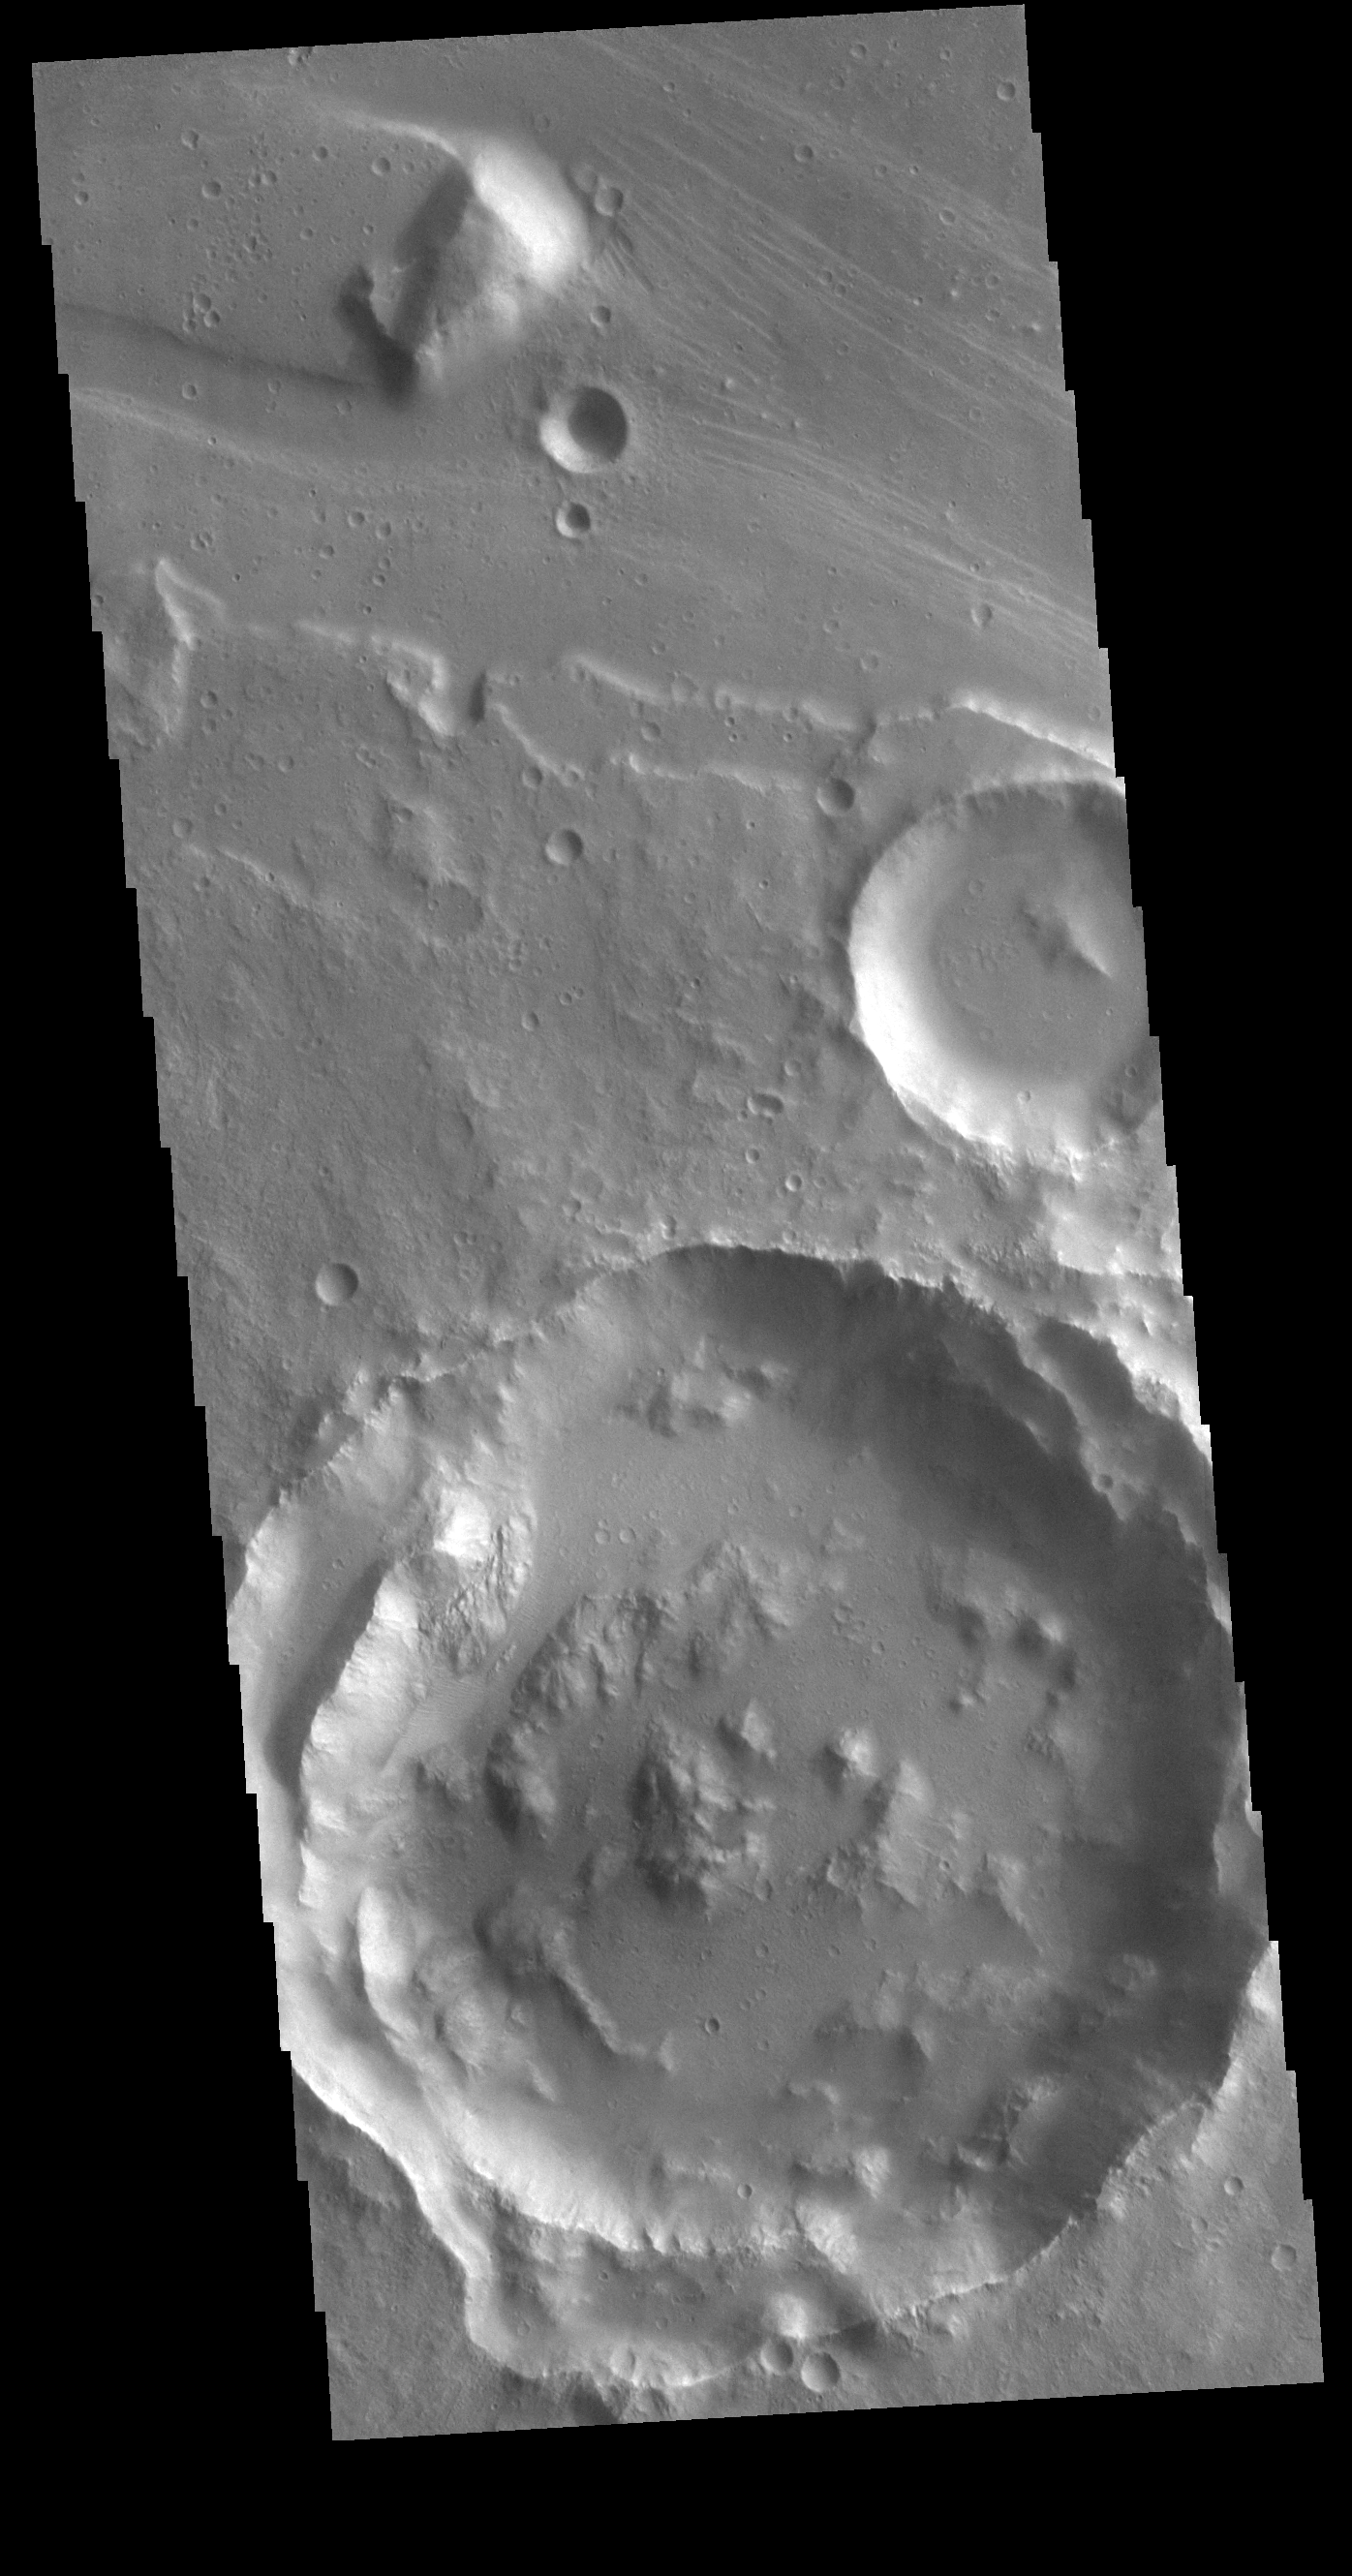

Tiu Valles

The channel form at the top of this VIS image is part of Tiu Valles. The impact crater has affected the course of the channel, as has the small hill at the top of the image. This type of feature, a hill with a teardrop shaped section, is called a streamline island. The hill interrupts the fluid flow, creating eddies on the downstream side where the flow velocity lessens and it is unable to erode as easily as in the main part of the channel. The teardrop points downstream. Located in Margaritifer Terra, Tiu Valles is part of a large system of channels that arise from Vallis Marineris and flow northward to empty into Chryse Planitia.

Credit: NASA/JPL-Caltech/ASU